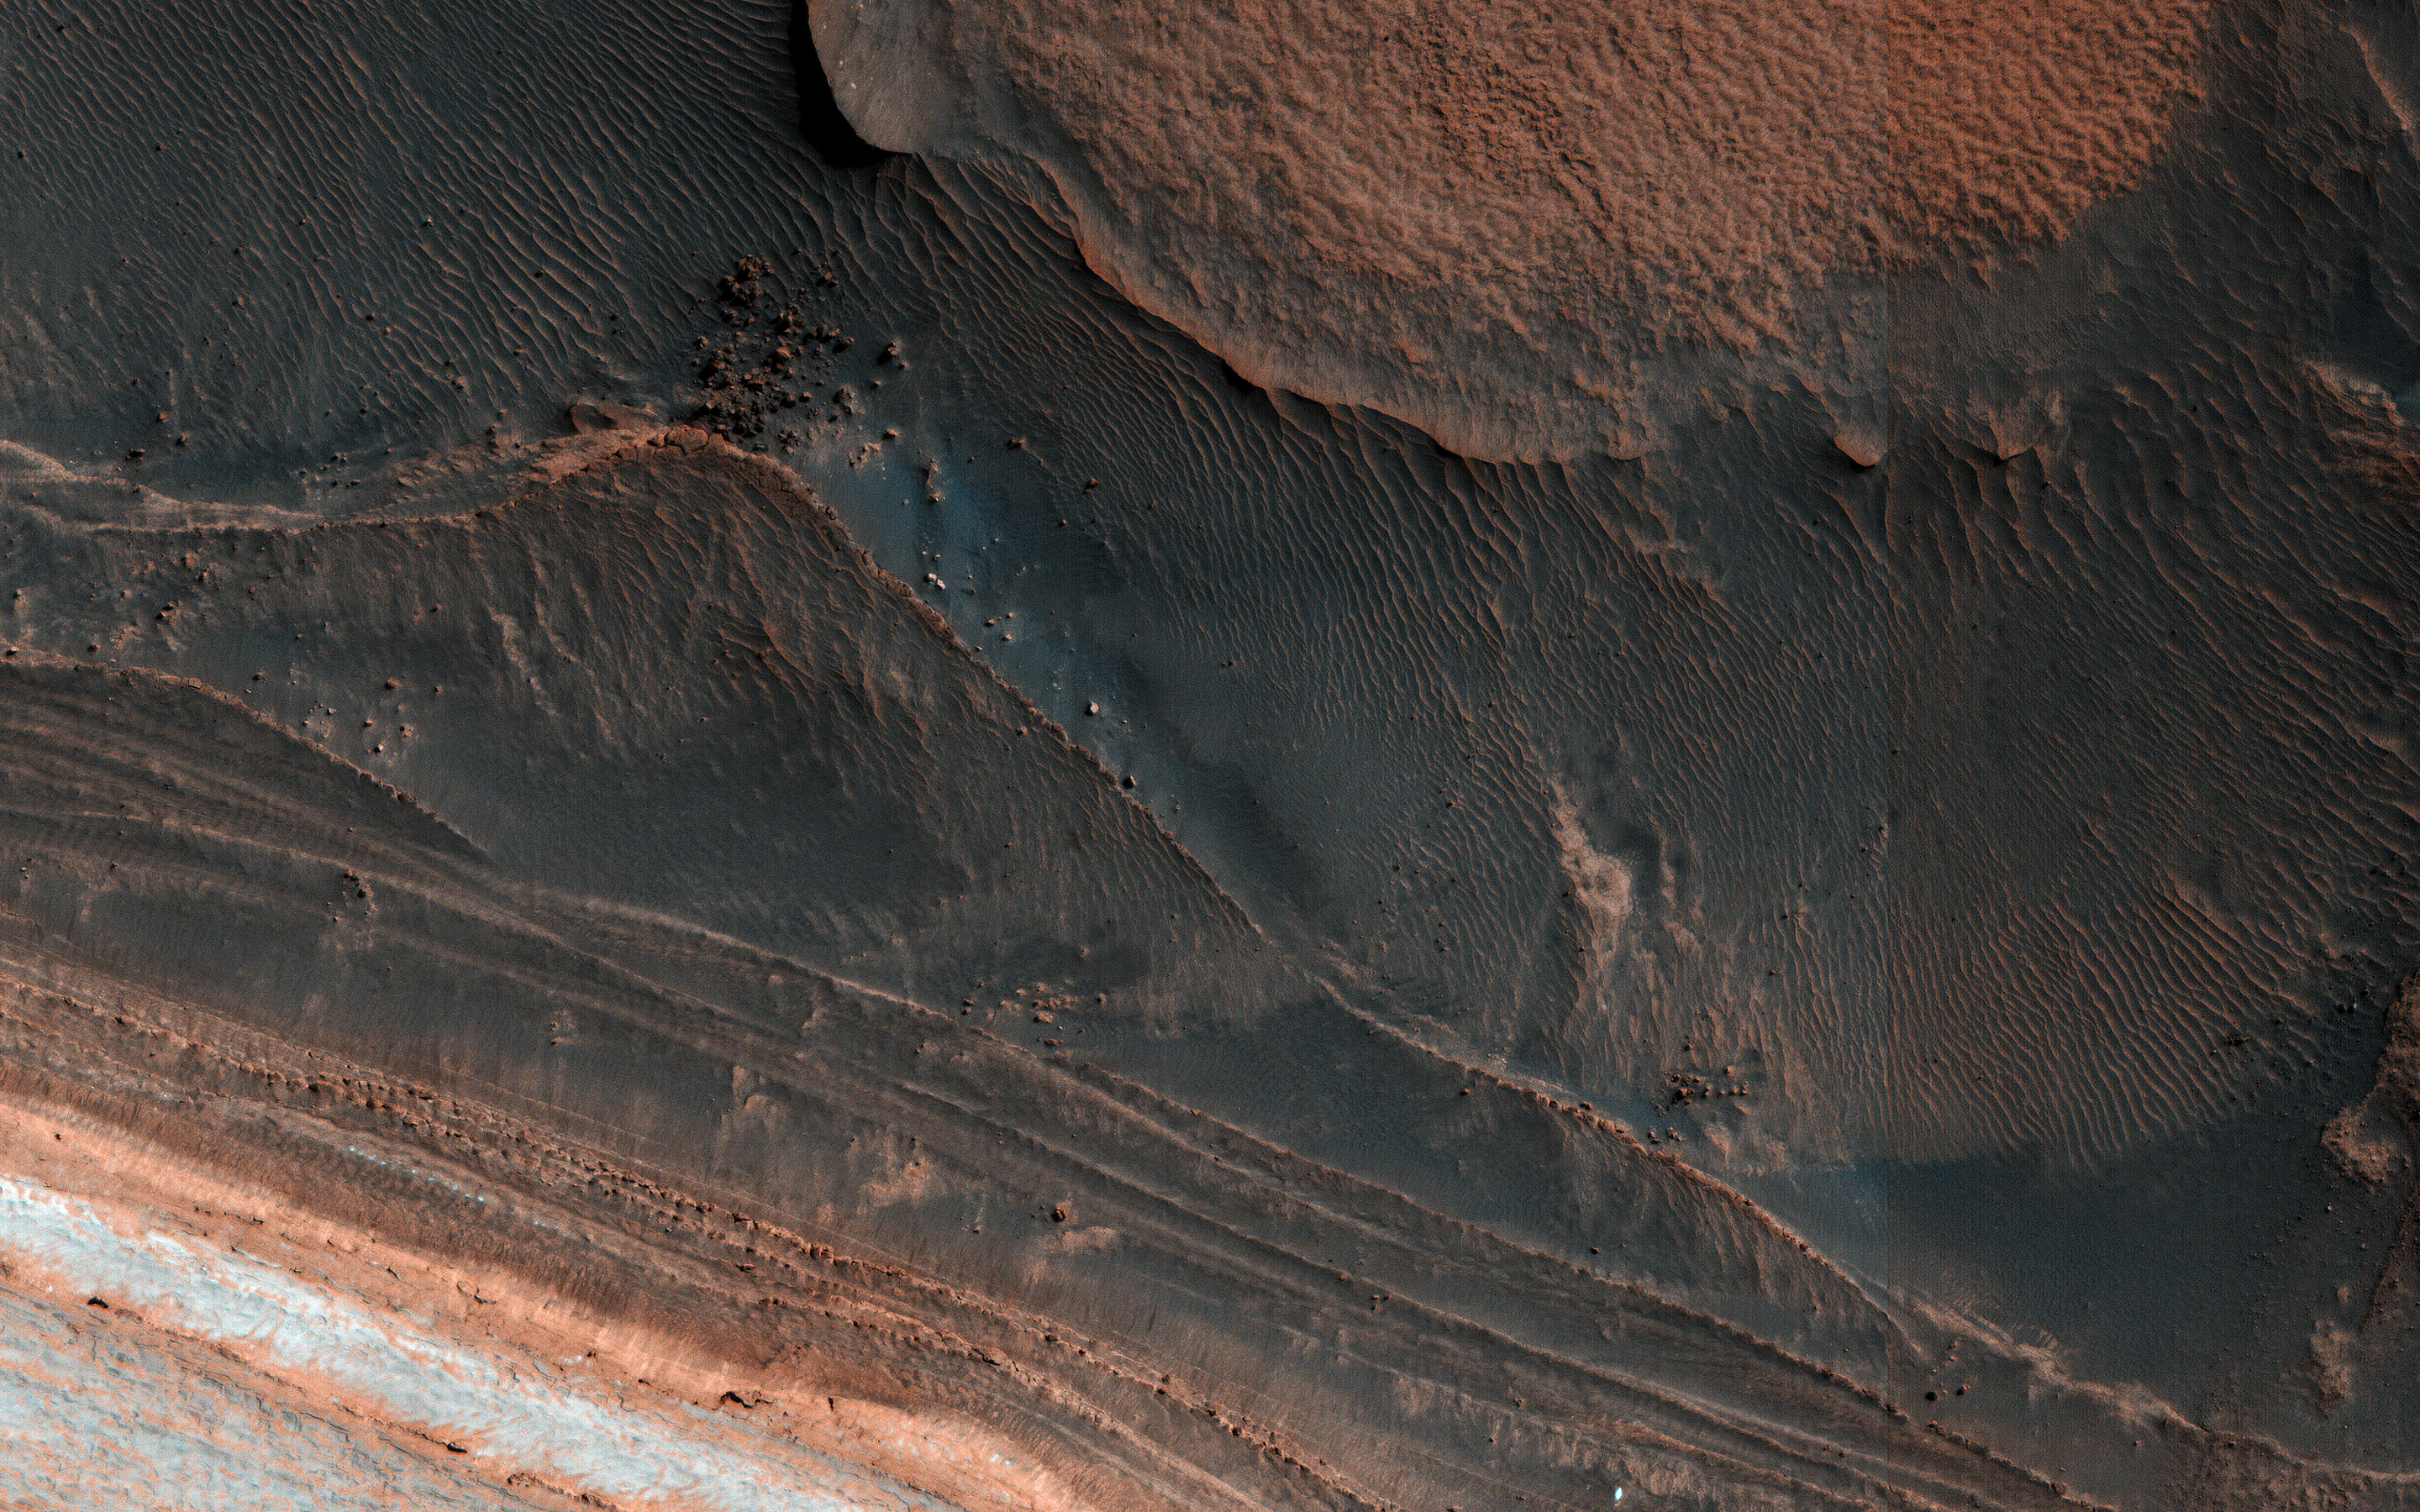

Ice Block Avalanche

One of the most actively changing areas on Mars are the steep edges of the North Polar layered deposits. This image from NASA’s Mars Reconnaissance Orbiter (MRO) acquired on March 25, 2018, shows many new ice blocks compared to an earlier image in December 2006. An animation shows one example, where a section of ice cliff collapsed. The older image (acquired in bin-2 mode) is not as sharp as the newer one.

HiRISE has been re-imaging regions first photographed in 2006 through 2007, six Mars years ago. This long baseline allows us to see large, rare changes as well as many smaller changes.

The map is projected here at a scale of 25 centimeters (9.8 inches) per pixel. [The original image scale is 31.9 centimeters (12.6 inches) per pixel (with 1 x 1 binning); objects on the order of 96 centimeters (37.8 inches) across are resolved.] North is up.

The University of Arizona, Tucson, operates HiRISE, which was built by Ball Aerospace & Technologies Corp., Boulder, Colorado. NASA’s Jet Propulsion Laboratory, a division of Caltech in Pasadena, California, manages the Mars Reconnaissance Orbiter Project for NASA’s Science Mission Directorate, Washington.

Credit: NASA/JPL-Caltech/Univ. of Arizona